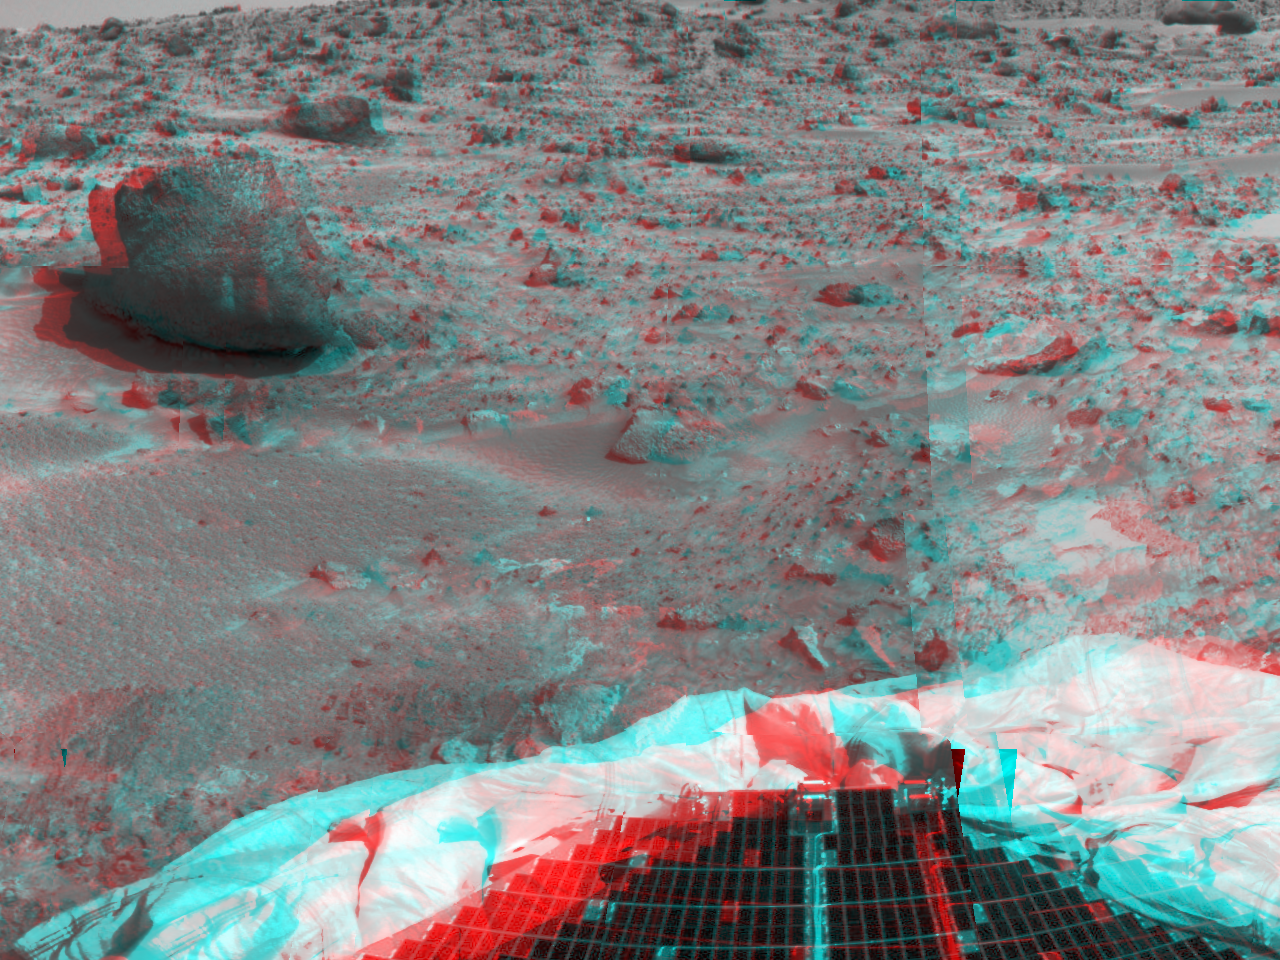

Terrain and Rock “Yogi” – 3-D

The left portion of this image, taken in stereo by the Imager for Mars Pathfinder (IMP) on Sol 3, shows the large rock nicknamed “Yogi.” 3D glasses are necessary to identify surface detail. Portions of a petal and deflated airbag are in the foreground. Yogi has been an object of study for rover Sojourner’s Alpha Proton X-Ray Spectrometer (APXS) instrument. The APXS will help Pathfinder scientists learn more about the chemical composition of that rock. This image is part of a 3D “monster” panorama of the area surrounding the landing site.

Mars Pathfinder is the second in NASA’s Discovery program of low-cost spacecraft with highly focused science goals. The Jet Propulsion Laboratory, Pasadena, CA, developed and manages the Mars Pathfinder mission for NASA’s Office of Space Science, Washington, D.C. JPL is an operating division of the California Institute of Technology (Caltech). The Imager for Mars Pathfinder (IMP) was developed by the University of Arizona Lunar and Planetary Laboratory under contract to JPL. Peter Smith is the Principal Investigator.

Click below to see the left and right views individually.

Left
Right
Photojournal note: Sojourner spent 83 days of a planned seven-day mission exploring the Martian terrain, acquiring images, and taking chemical, atmospheric and other measurements. The final data transmission received from Pathfinder was at 10:23 UTC on September 27, 1997. Although mission managers tried to restore full communications during the following five months, the successful mission was terminated on March 10, 1998.

Credit: NASA/JPL